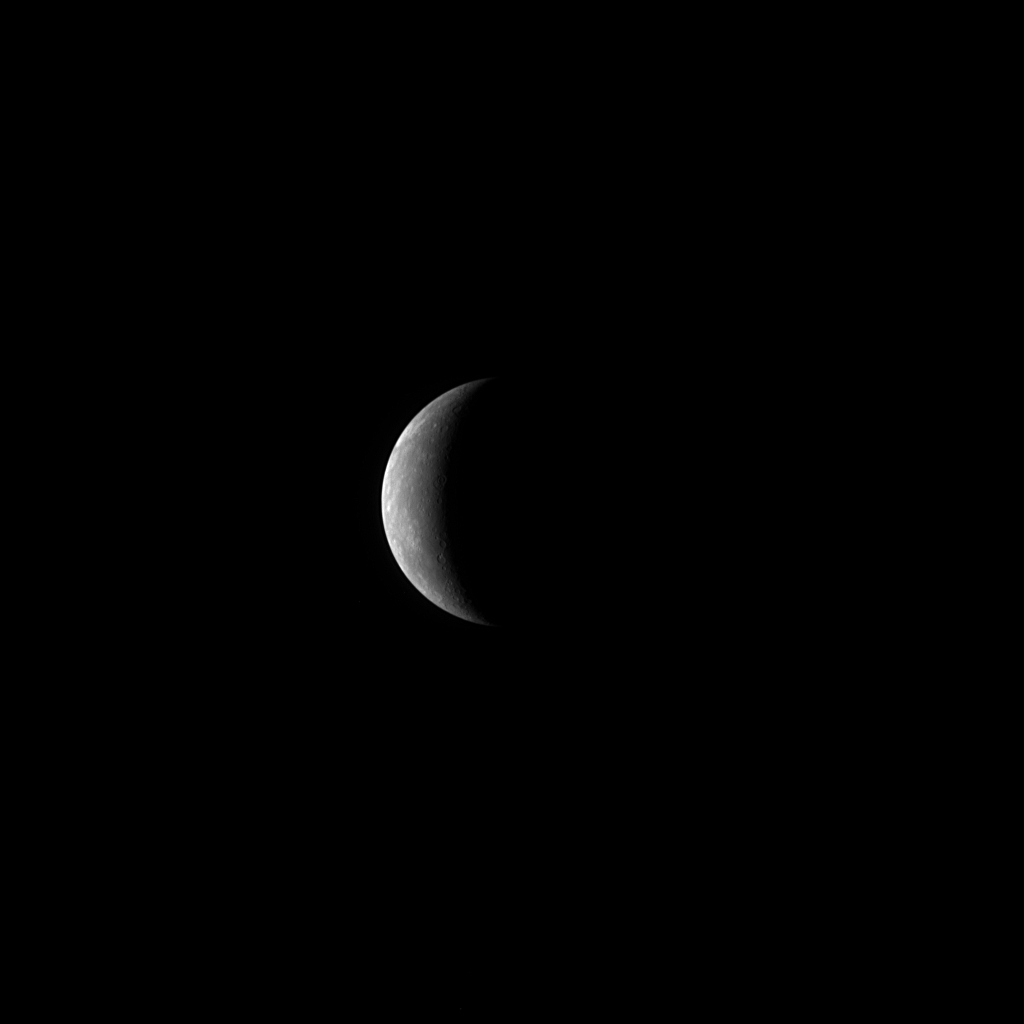

Countdown to MESSENGER’s Closest Approach with Mercury

Today, January 14, 2008, at 19:04:39 UTC (2:04:39 pm EST), MESSENGER will experience its closest approach to Mercury, passing just 200 kilometers (124 miles) above the planet’s surface. As the MESSENGER spacecraft continues to speed toward Mercury, the Narrow Angle Camera, part of the Mercury Dual Imaging System (MDIS) instrument, acquired this crescent view of Mercury. The image was taken on January 13, 2008, when the spacecraft was at a distance of about 760,000 kilometers (470,000 miles) from Mercury. Mercury is about 4880 kilometers (about 3030 miles) in diameter, and this image has a resolution of about 20 kilometers/pixel (12 miles/pixel).

During the historic flyby encounter today, extensive scientific data will be gathered. The MDIS instrument will acquire over 1200 images of Mercury, including images of portions of the surface never before viewed by a spacecraft. The MDIS instrument is just one member of a whole suite of instruments that will be used to study Mercury during the flyby. The Mercury Atmospheric and Surface Composition Spectrometer (MASCS) will observe Mercury’s surface as well as its tenuous atmosphere. The MESSENGER Magnetometer (MAG) will accurately measure Mercury’s magnetic field, and the Energetic Particle and Plasma Spectrometer (EPPS) will characterize Mercury’s space environment and interactions with the solar wind. The Mercury Laser Altimeter (MLA) will sense surface topography along a narrow profile. The Gamma-Ray and Neutron Spectrometer (GRNS) and X-Ray Spectrometer (XRS) will make the first measurements of Mercury’s surface elemental composition.

MESSENGER will begin to transmit the new data to Earth once all of the scientific measurements are completed, about 22 hours after the spacecraft’s closest approach to Mercury. These flyby data will shed light on fundamental scientific questions related to the formation and evolution of the planet Mercury. As scientists analyze the data, the MESSENGER spacecraft will continue on its planned journey, which includes two more encounters of Mercury in October 2008 and September 2009, before entering an orbit around Mercury in March 2011.

Image acquired on January 13, 2008, 06:34 UTC.

These images are from MESSENGER, a NASA Discovery mission to conduct the first orbital study of the innermost planet, Mercury. For information regarding the use of images, see the MESSENGER image use policy.

Credit: NASA/Johns Hopkins University Applied Physics Laboratory/Carnegie Institution of Washington